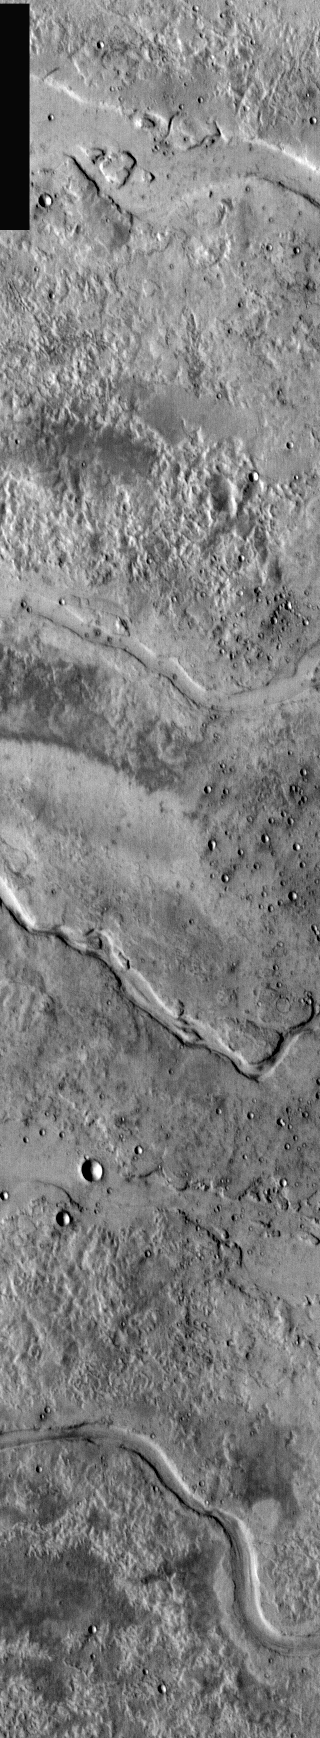

Granicus Vallis Channels

This day time IR image shows a group of channels that originate from the Elysium volcanic field. Called Granicus Vallis, these channels are related to the volcanic activity of Elysium Mons and may be lava channels rather than fluvial. Note the lava flows at the top of the image.

Image information: IR instrument. Latitude 27.5, Longitude 132.9 East (227.1 West). 100 meter/pixel resolution.

Note: this THEMIS visual image has not been radiometrically nor geometrically calibrated for this preliminary release. An empirical correction has been performed to remove instrumental effects. A linear shift has been applied in the cross-track and down-track direction to approximate spacecraft and planetary motion. Fully calibrated and geometrically projected images will be released through the Planetary Data System in accordance with Project policies at a later time.

NASA’s Jet Propulsion Laboratory manages the 2001 Mars Odyssey mission for NASA’s Office of Space Science, Washington, D.C. The Thermal Emission Imaging System (THEMIS) was developed by Arizona State University, Tempe, in collaboration with Raytheon Santa Barbara Remote Sensing. The THEMIS investigation is led by Dr. Philip Christensen at Arizona State University. Lockheed Martin Astronautics, Denver, is the prime contractor for the Odyssey project, and developed and built the orbiter. Mission operations are conducted jointly from Lockheed Martin and from JPL, a division of the California Institute of Technology in Pasadena.

Credit: NASA/JPL/Arizona State University